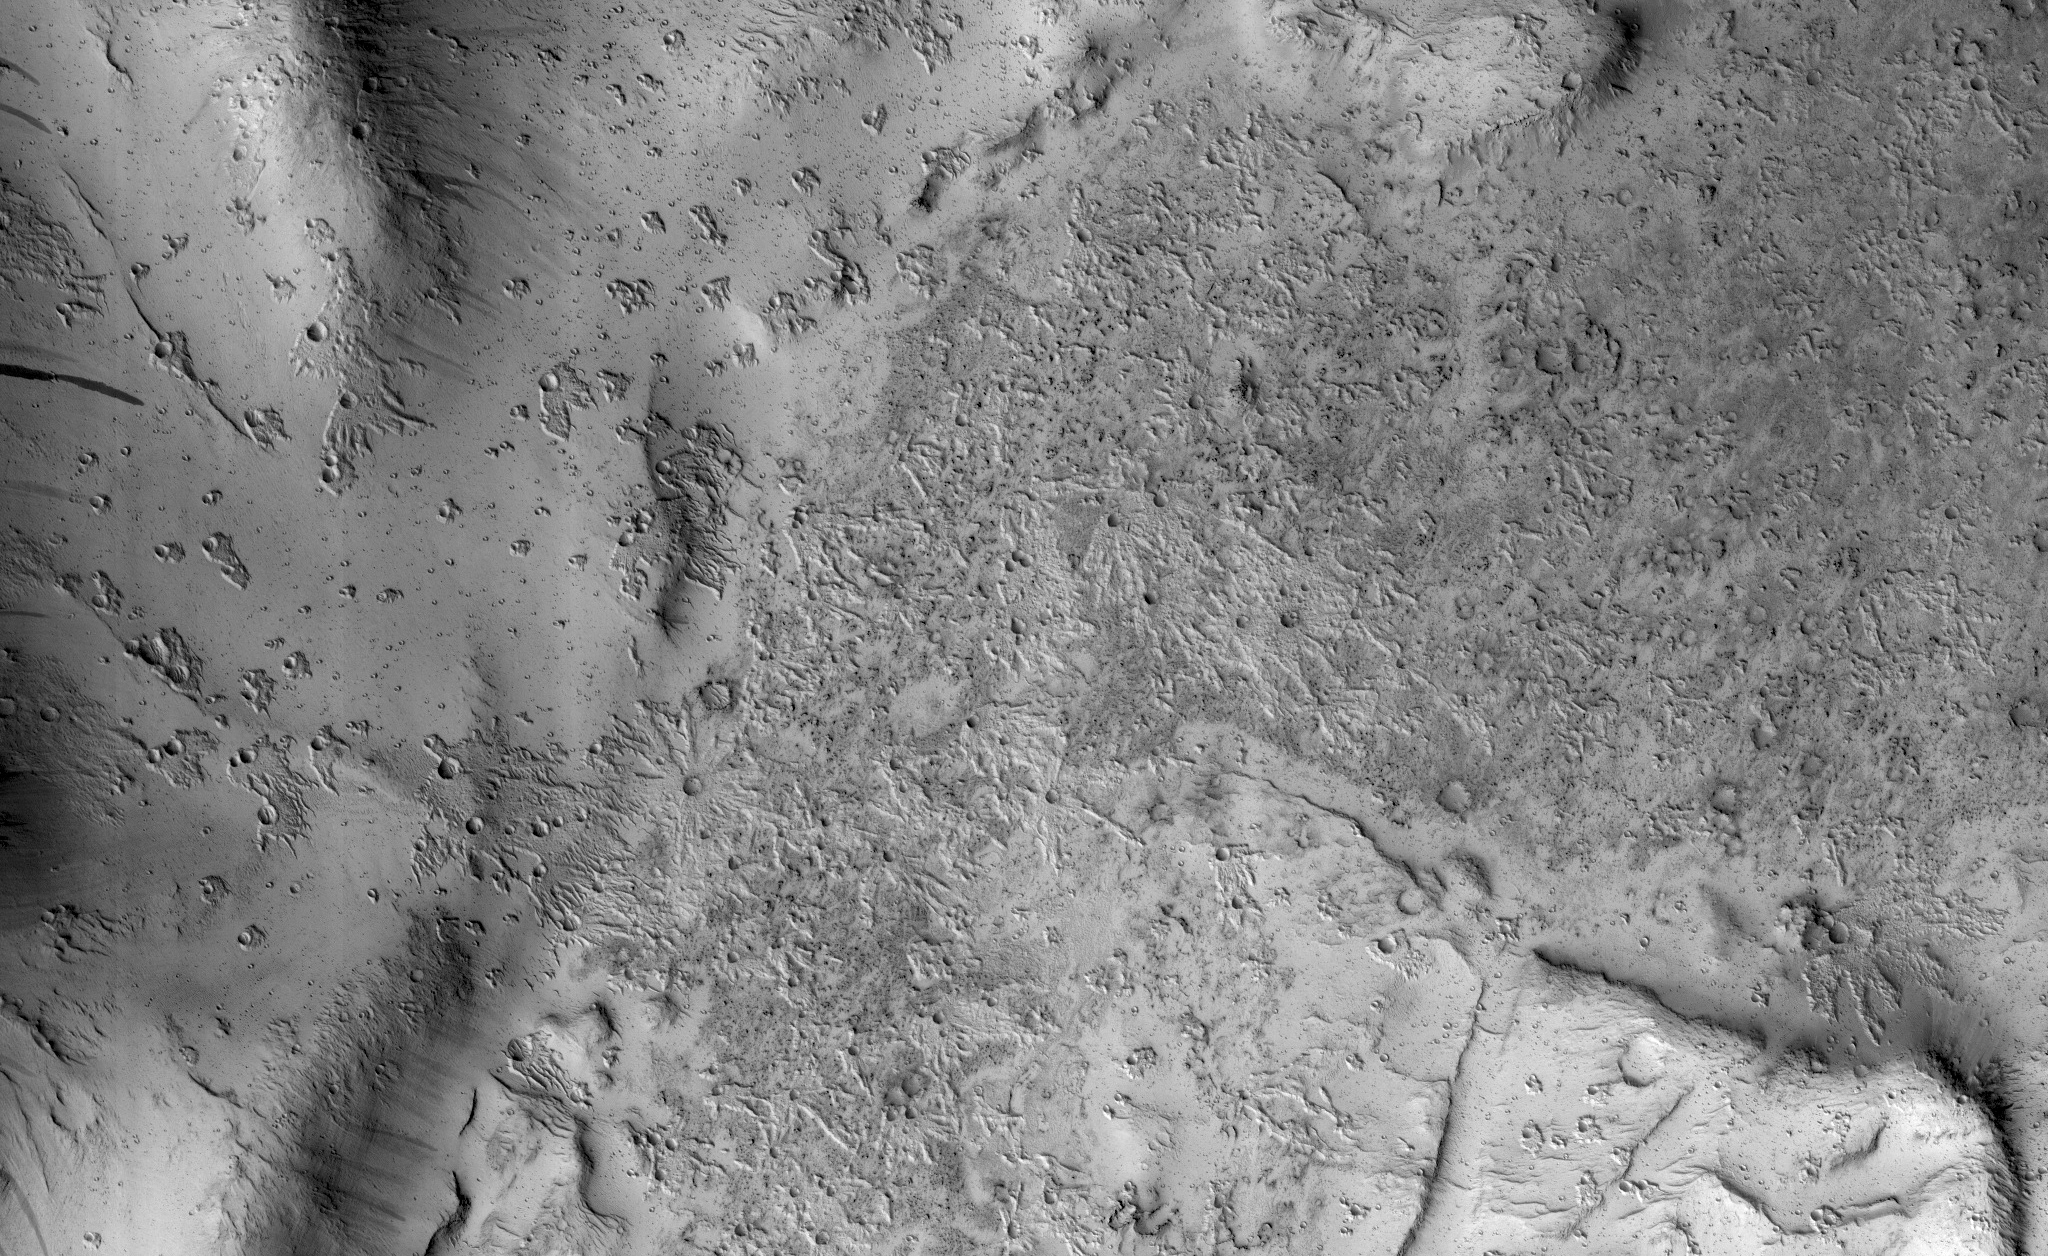

Secondary Craters in Bas Relief

NASA’s Mars Reconnaissance Orbiter (MRO) captured this region of Mars, sprayed with secondary craters from 10-kilometer Zunil Crater to the northwest.

Secondary craters form from rocks ejected at high speed from the primary crater, which then impact the ground at sufficiently high speed to make huge numbers of much smaller craters over a large region. In this scene, however, the secondary crater ejecta has an unusual raised-relief appearance like bas-relief sculpture. How did that happen?

One idea is that the region was covered with a layer of fine-grained materials like dust or pyroclastics about 1 to 2 meters thick when the Zunil impact occurred (about a million years ago), and the ejecta served to harden or otherwise protect the fine-grained layer from later erosion by the wind.

This is a stereo pair with ESP_049564_1845.

The map is projected here at a scale of 50 centimeters (19.7 inches) per pixel. [The original image scale is 55 centimeters (21.7 inches) per pixel (with 2 x 2 binning); objects on the order of 165 centimeters (65 inches) across are resolved.] North is up

The University of Arizona, Tucson, operates HiRISE, which was built by Ball Aerospace & Technologies Corp., Boulder, Colo. NASA’s Jet Propulsion Laboratory, a division of Caltech in Pasadena, California, manages the Mars Reconnaissance Orbiter Project for NASA’s Science Mission Directorate, Washington.

Credit: NASA/JPL-Caltech/Univ. of Arizona